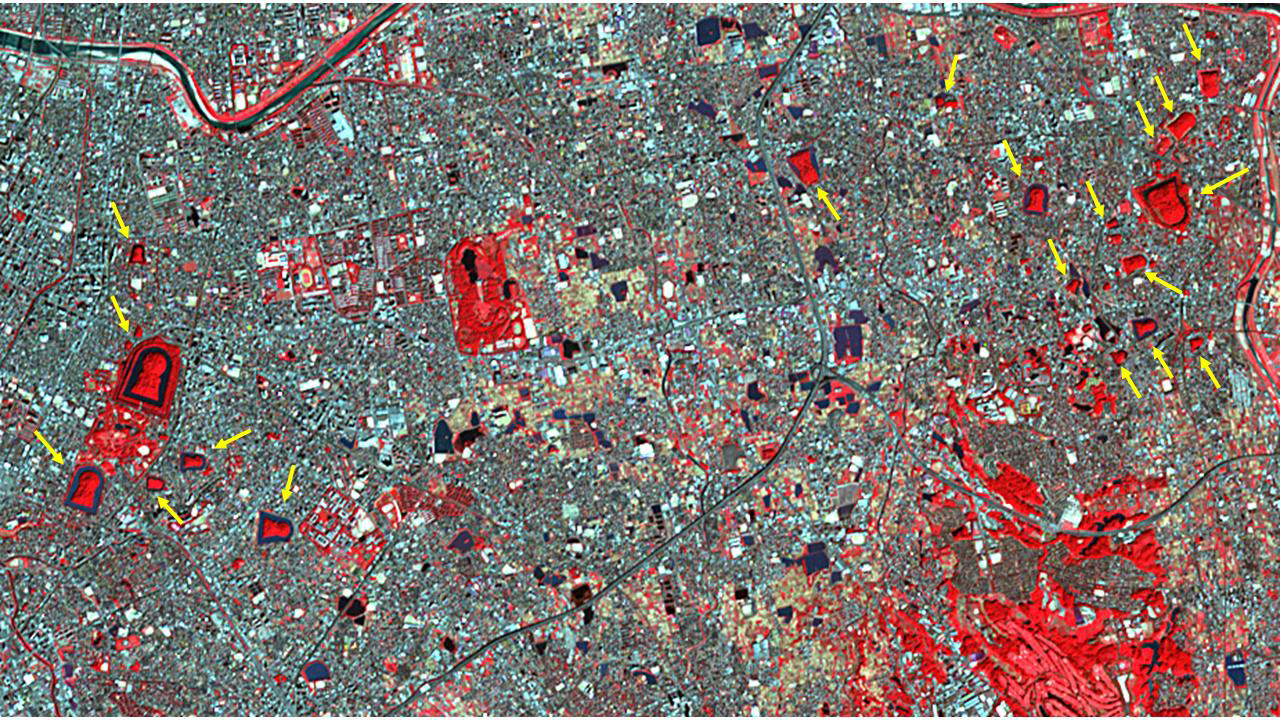

Mozu Tombs, Japan

The Mozu Tombs are a group of megalithic tombs in Sakai, Japan, in the Osaka Plain. The largest tomb, the Daisenryo Kofun, was thought to have been built in the 5th century for the Emperor Nintoku. It is keyhole-shaped, surrounded by a moat, and is 840 meters long. Nineteen other tombs are marked on the image. It was acquired October 27, 2011, covers an area of 7.8 by 13.9 km, and is located at 34.6 degrees north, 135.5 degrees east.

With its 14 spectral bands from the visible to the thermal infrared wavelength region and its high spatial resolution of about 50 to 300 feet (15 to 90 meters), ASTER images Earth to map and monitor the changing surface of our planet. ASTER is one of five Earth-observing instruments launched Dec. 18, 1999, on Terra. The instrument was built by Japan’s Ministry of Economy, Trade and Industry. A joint U.S./Japan science team is responsible for validation and calibration of the instrument and data products.

The broad spectral coverage and high spectral resolution of ASTER provides scientists in numerous disciplines with critical information for surface mapping and monitoring of dynamic conditions and temporal change. Example applications are monitoring glacial advances and retreats; monitoring potentially active volcanoes; identifying crop stress; determining cloud morphology and physical properties; wetlands evaluation; thermal pollution monitoring; coral reef degradation; surface temperature mapping of soils and geology; and measuring surface heat balance.

The U.S. science team is located at NASA’s Jet Propulsion Laboratory in Pasadena, Calif. The Terra mission is part of NASA’s Science Mission Directorate, Washington.

Credit: NASA/METI/AIST/Japan Space Systems, and U.S./Japan ASTER Science Team